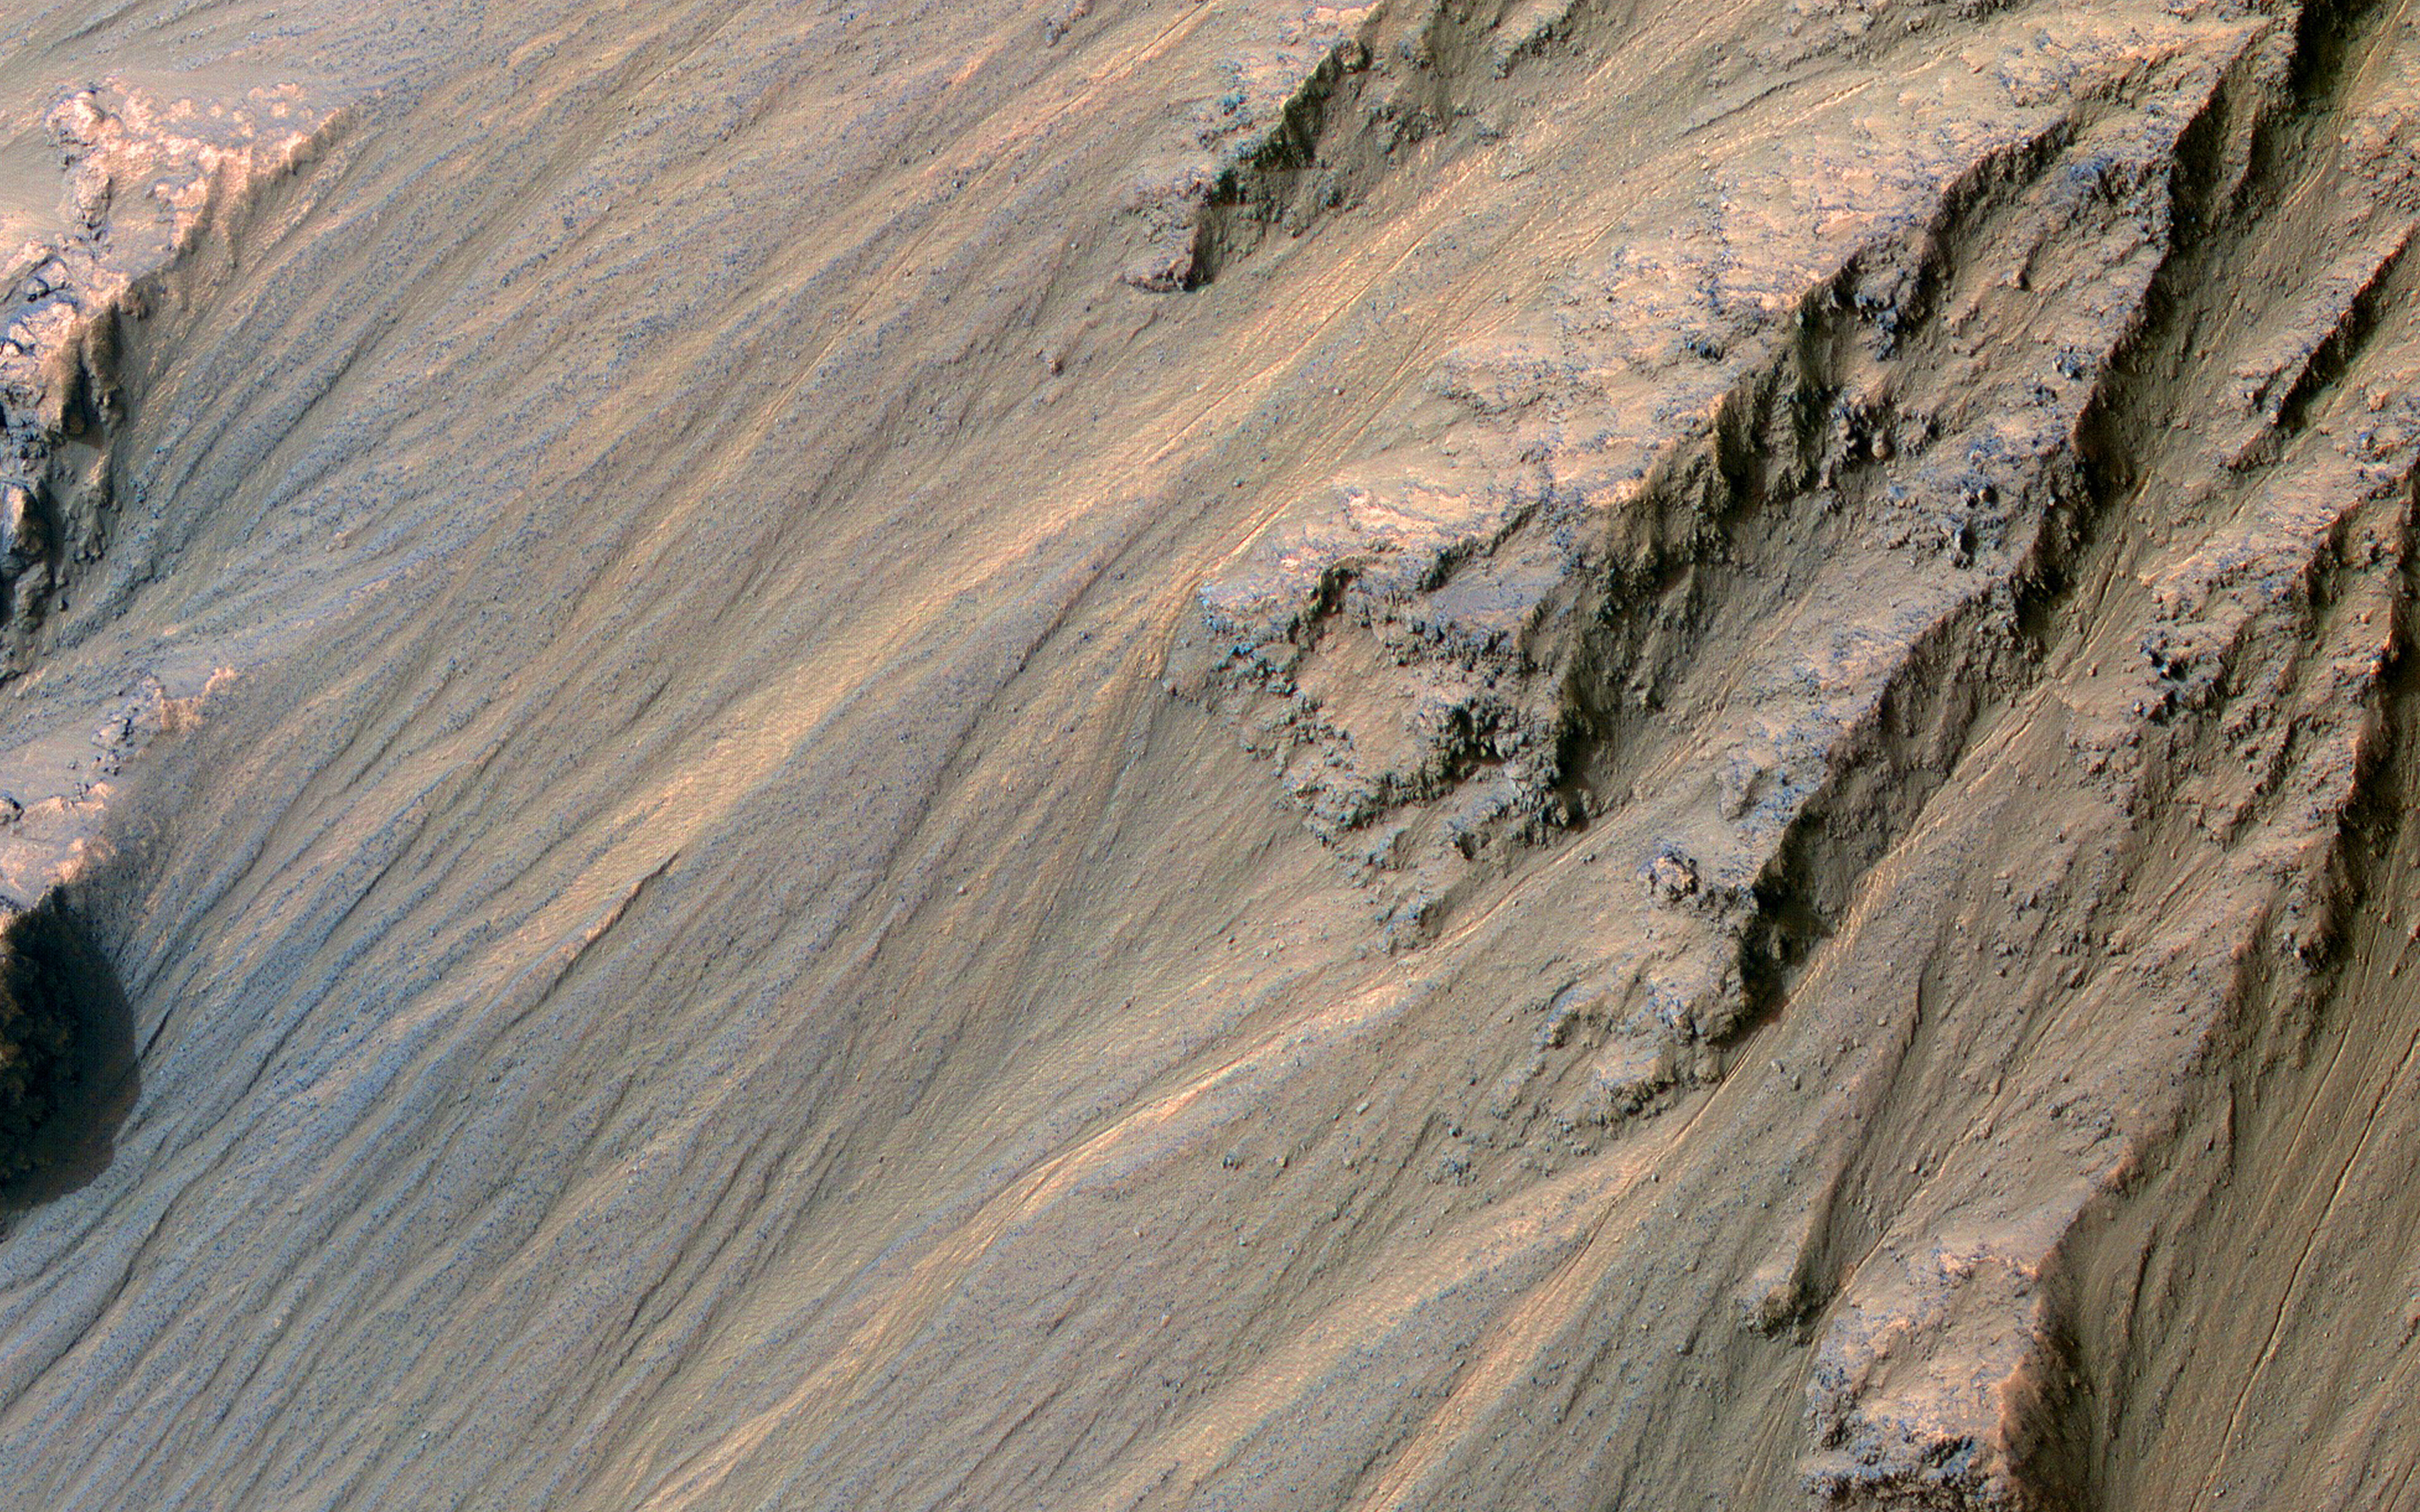

Recent Gullies in Equatorial Valles Marineris

Although actively-forming gullies are common in the middle latitudes of Mars, there are also pristine-looking gullies in equatorial regions.

In this scene, the gullies have very sharp channels and different colors where the gullies have eroded and deposited material. Over time, the topography becomes smoothed over and the color variations disappear, unless there is recent activity.

Changes have not been visible here from before-and-after images, and maybe such differences are apparent compared to older images, but nobody has done a careful comparison. What may be needed to see subtle changes is a new image that matches the lighting conditions of an older one. Equatorial gully activity is probably much less common — perhaps there is major downslope avalanching every few centuries — so we need to be lucky to see changes.

MRO has now been imaging Mars for over 16 years, and the chance of seeing rare activity increases as the time interval widens between repeat images.

The map is projected here at a scale of 25 centimeters (9.8 inches) per pixel. (The original image scale is 26.5 centimeters [10.4 inches] per pixel [with 1 x 1 binning] to 53.1 centimeters [20.9 inches] per pixel [with 2 x 2 binning]) North is up.

The University of Arizona, in Tucson, operates HiRISE, which was built by Ball Aerospace & Technologies Corp., in Boulder, Colorado. NASA’s Jet Propulsion Laboratory, a division of Caltech in Pasadena, California, manages the Mars Reconnaissance Orbiter Project for NASA’s Science Mission Directorate, Washington.

Credit: NASA/JPL-Caltech/University of Arizona